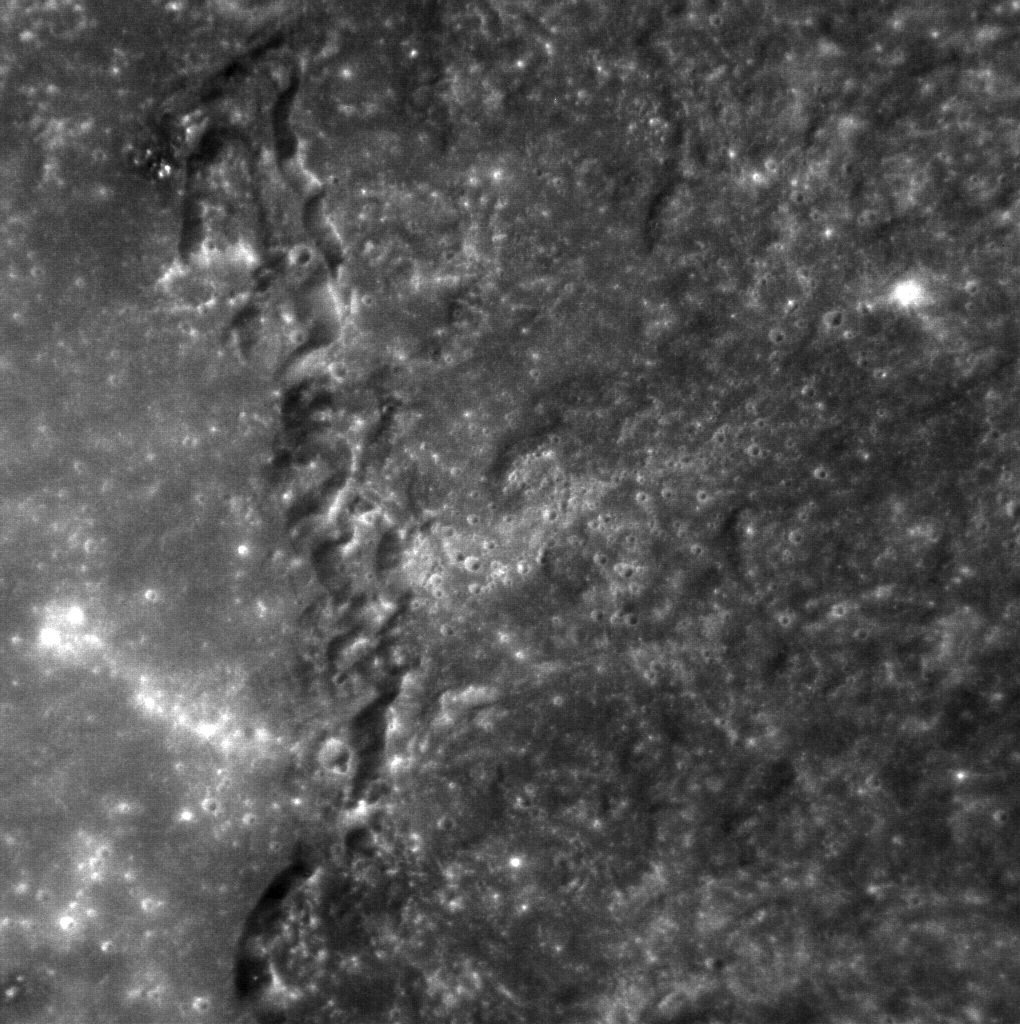

The Cliffs of Raditladi

A look at the rim of the Raditladi impact basin. Raditladi is a relatively young basin and host to beautiful hollows. The depth from the floor to its rim is around 3.5 km (over 2 miles) as measured by the seven scientific instruments and radio science investigation are unraveling the history and evolution of the Solar System’s innermost planet. Visit the Why Mercury? section of this website to learn more about the key science questions that the MESSENGER mission is addressing. During the one-year primary mission, MDIS is scheduled to acquire more than 75,000 images in support of MESSENGER’s science goals.

Date acquired: December 31, 2011
Image Mission Elapsed Time (MET): 233814606
Image ID: 1205792
Instrument: Narrow Angle Camera (NAC) of the Mercury Dual Imaging System (MDIS)
Center Latitude: 27.7°
Center Longitude: 122.7° E
Resolution: 75 meters/pixel
Scale: The scene is approximately 77 km (48 miles) across
Incidence Angle: 36.2°
Emission Angle: 30.9°
Phase Angle: 29.4°

These images are from MESSENGER, a NASA Discovery mission to conduct the first orbital study of the innermost planet, Mercury. For information regarding the use of images, see the MESSENGER image use policy.

Credit: NASA/Johns Hopkins University Applied Physics Laboratory/Carnegie Institution of Washington